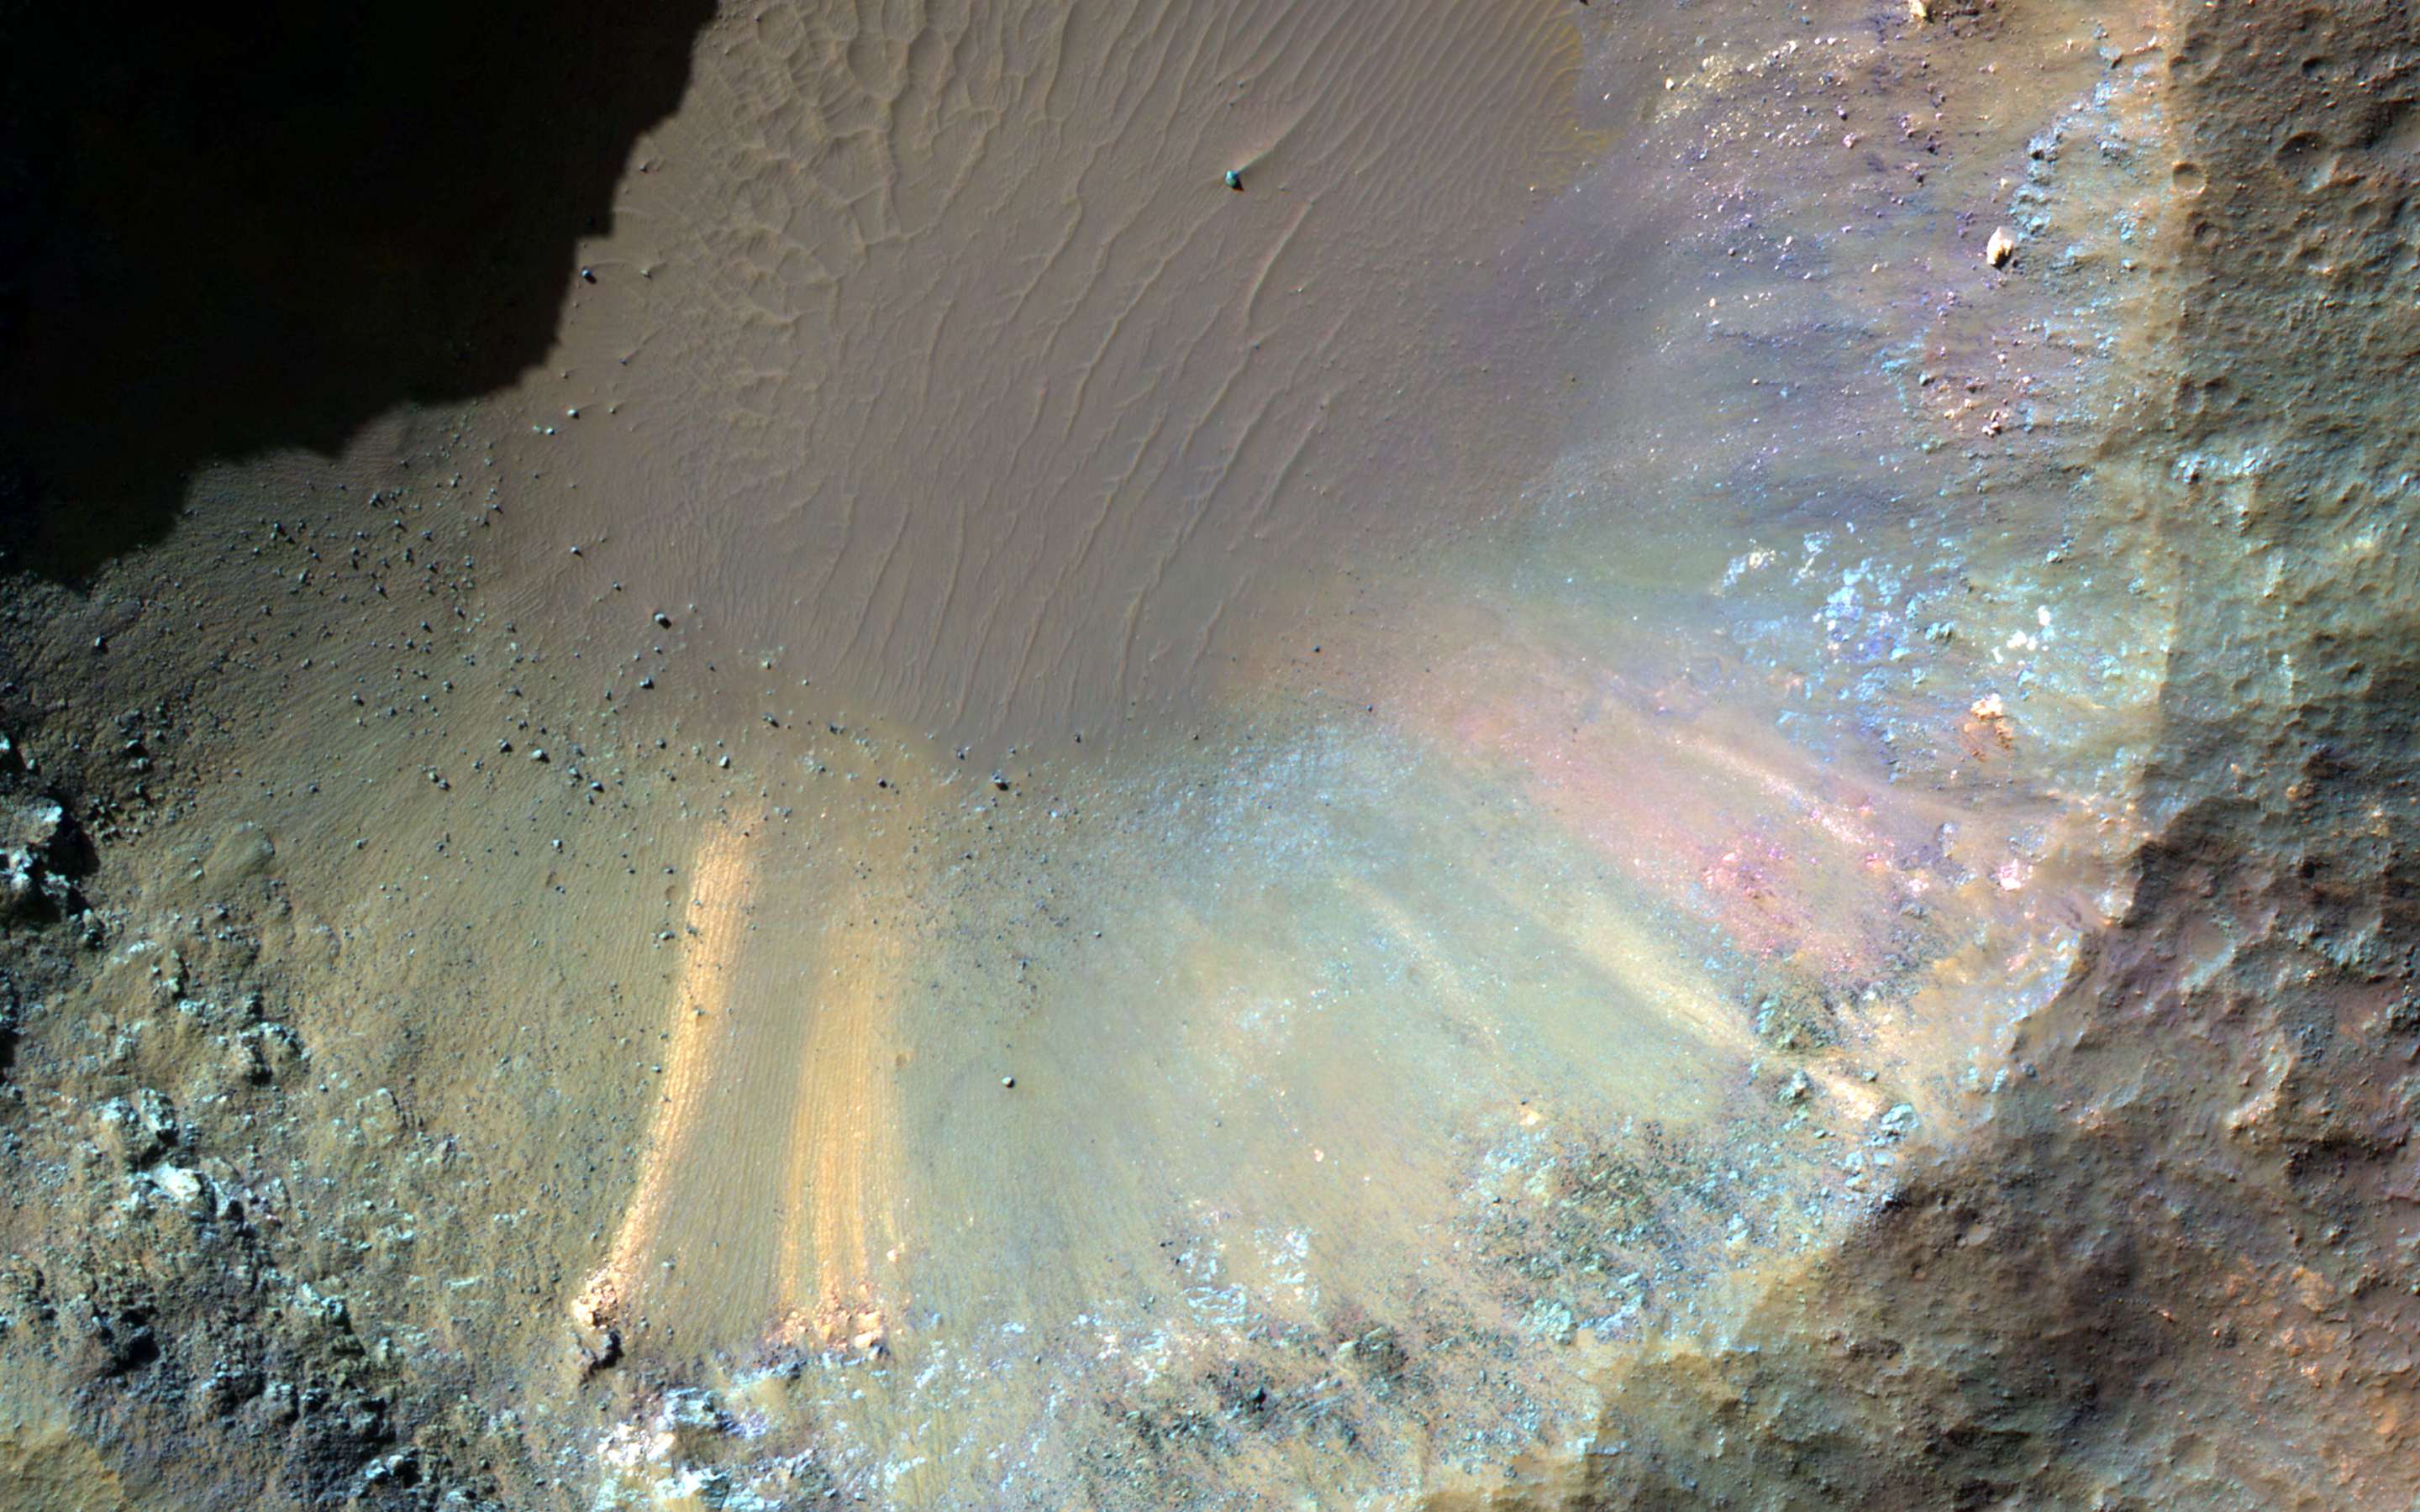

A One-Kilometer Crater on the Floor of Saheki Crater

This HiRISE image shows several smaller craters that formed on the floor of Saheki Crater, an 85-kilometer diameter impact crater north of Hellas Basin.

The western portion of this crater is covered by alluvial fan-like deposits that emanate from channels that cut into the crater rim. This HiRISE image — indicated by a white box atop of a colorized THEMIS temperature image of Saheki — was taken just east of the central uplift, where vividly colored materials now lie exposed in a kilometer-sized crater.

An enhanced color infrared image shows a close-up of the 1-kilometer crater and its contents. The wall of the crater shows a rainbow-like array of bedrock and deposits. Much of this material has been eroded over time and has slumped downwards towards the crater floor, leaving behind chalk-like streaks of color. We can also see reddish and dark-toned layered deposits to the south now covered by the crater’s green-toned ejecta.

The University of Arizona, Tucson, operates HiRISE, which was built by Ball Aerospace & Technologies Corp., Boulder, Colo. NASA’s Jet Propulsion Laboratory, a division of the California Institute of Technology in Pasadena, manages the Mars Reconnaissance Orbiter Project for NASA’s Science Mission Directorate, Washington.

Credit: NASA/JPL-Caltech/Univ. of Arizona